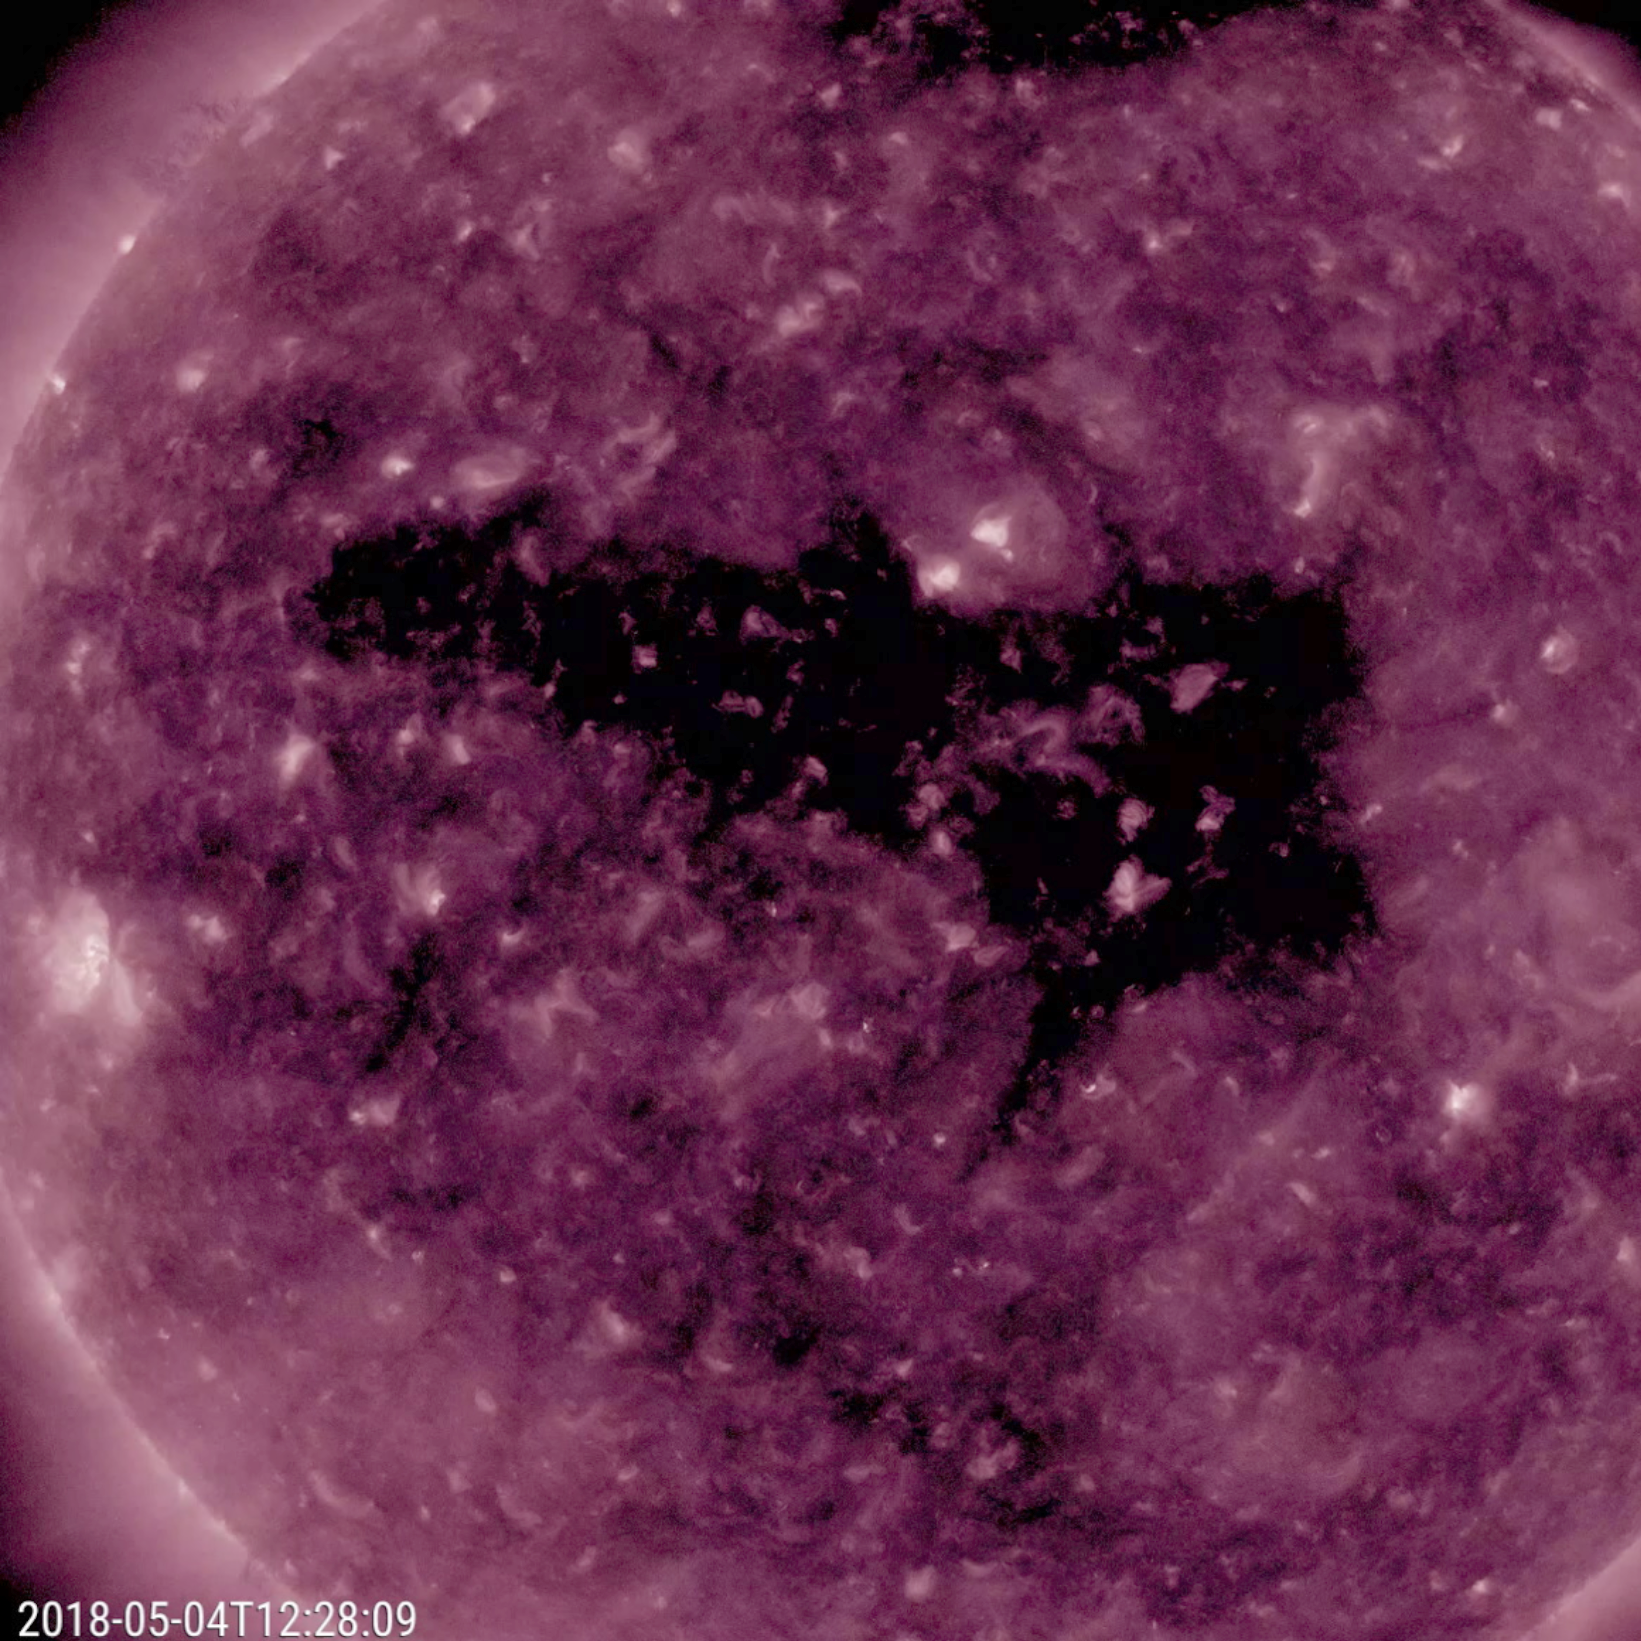

Coronal Hole Facing Earth

An extensive equatorial coronal hole has rotated so that it is now facing Earth (May 2-4, 2018). The dark coronal hole extends about halfway across the solar disk. It was observed in a wavelength of extreme ultraviolet light. This magnetically open area is streaming solar wind (i.e., a stream of charged particles released from the sun) into space. When Earth enters a solar wind stream and the stream interacts with our magnetosphere, we often experience nice displays of aurora.

Movies
PIA00624_Cor_Hole_May_211_big.mp4
PIA00624_Cor_Hole_May_211_sm.mp4

SDO is managed by NASA’s Goddard Space Flight Center, Greenbelt, Maryland, for NASA’s Science Mission Directorate, Washington. Its Atmosphere Imaging Assembly was built by the Lockheed Martin Solar Astrophysics Laboratory (LMSAL), Palo Alto, California.

Credit: NASA/GSFC/Solar Dynamics Observatory